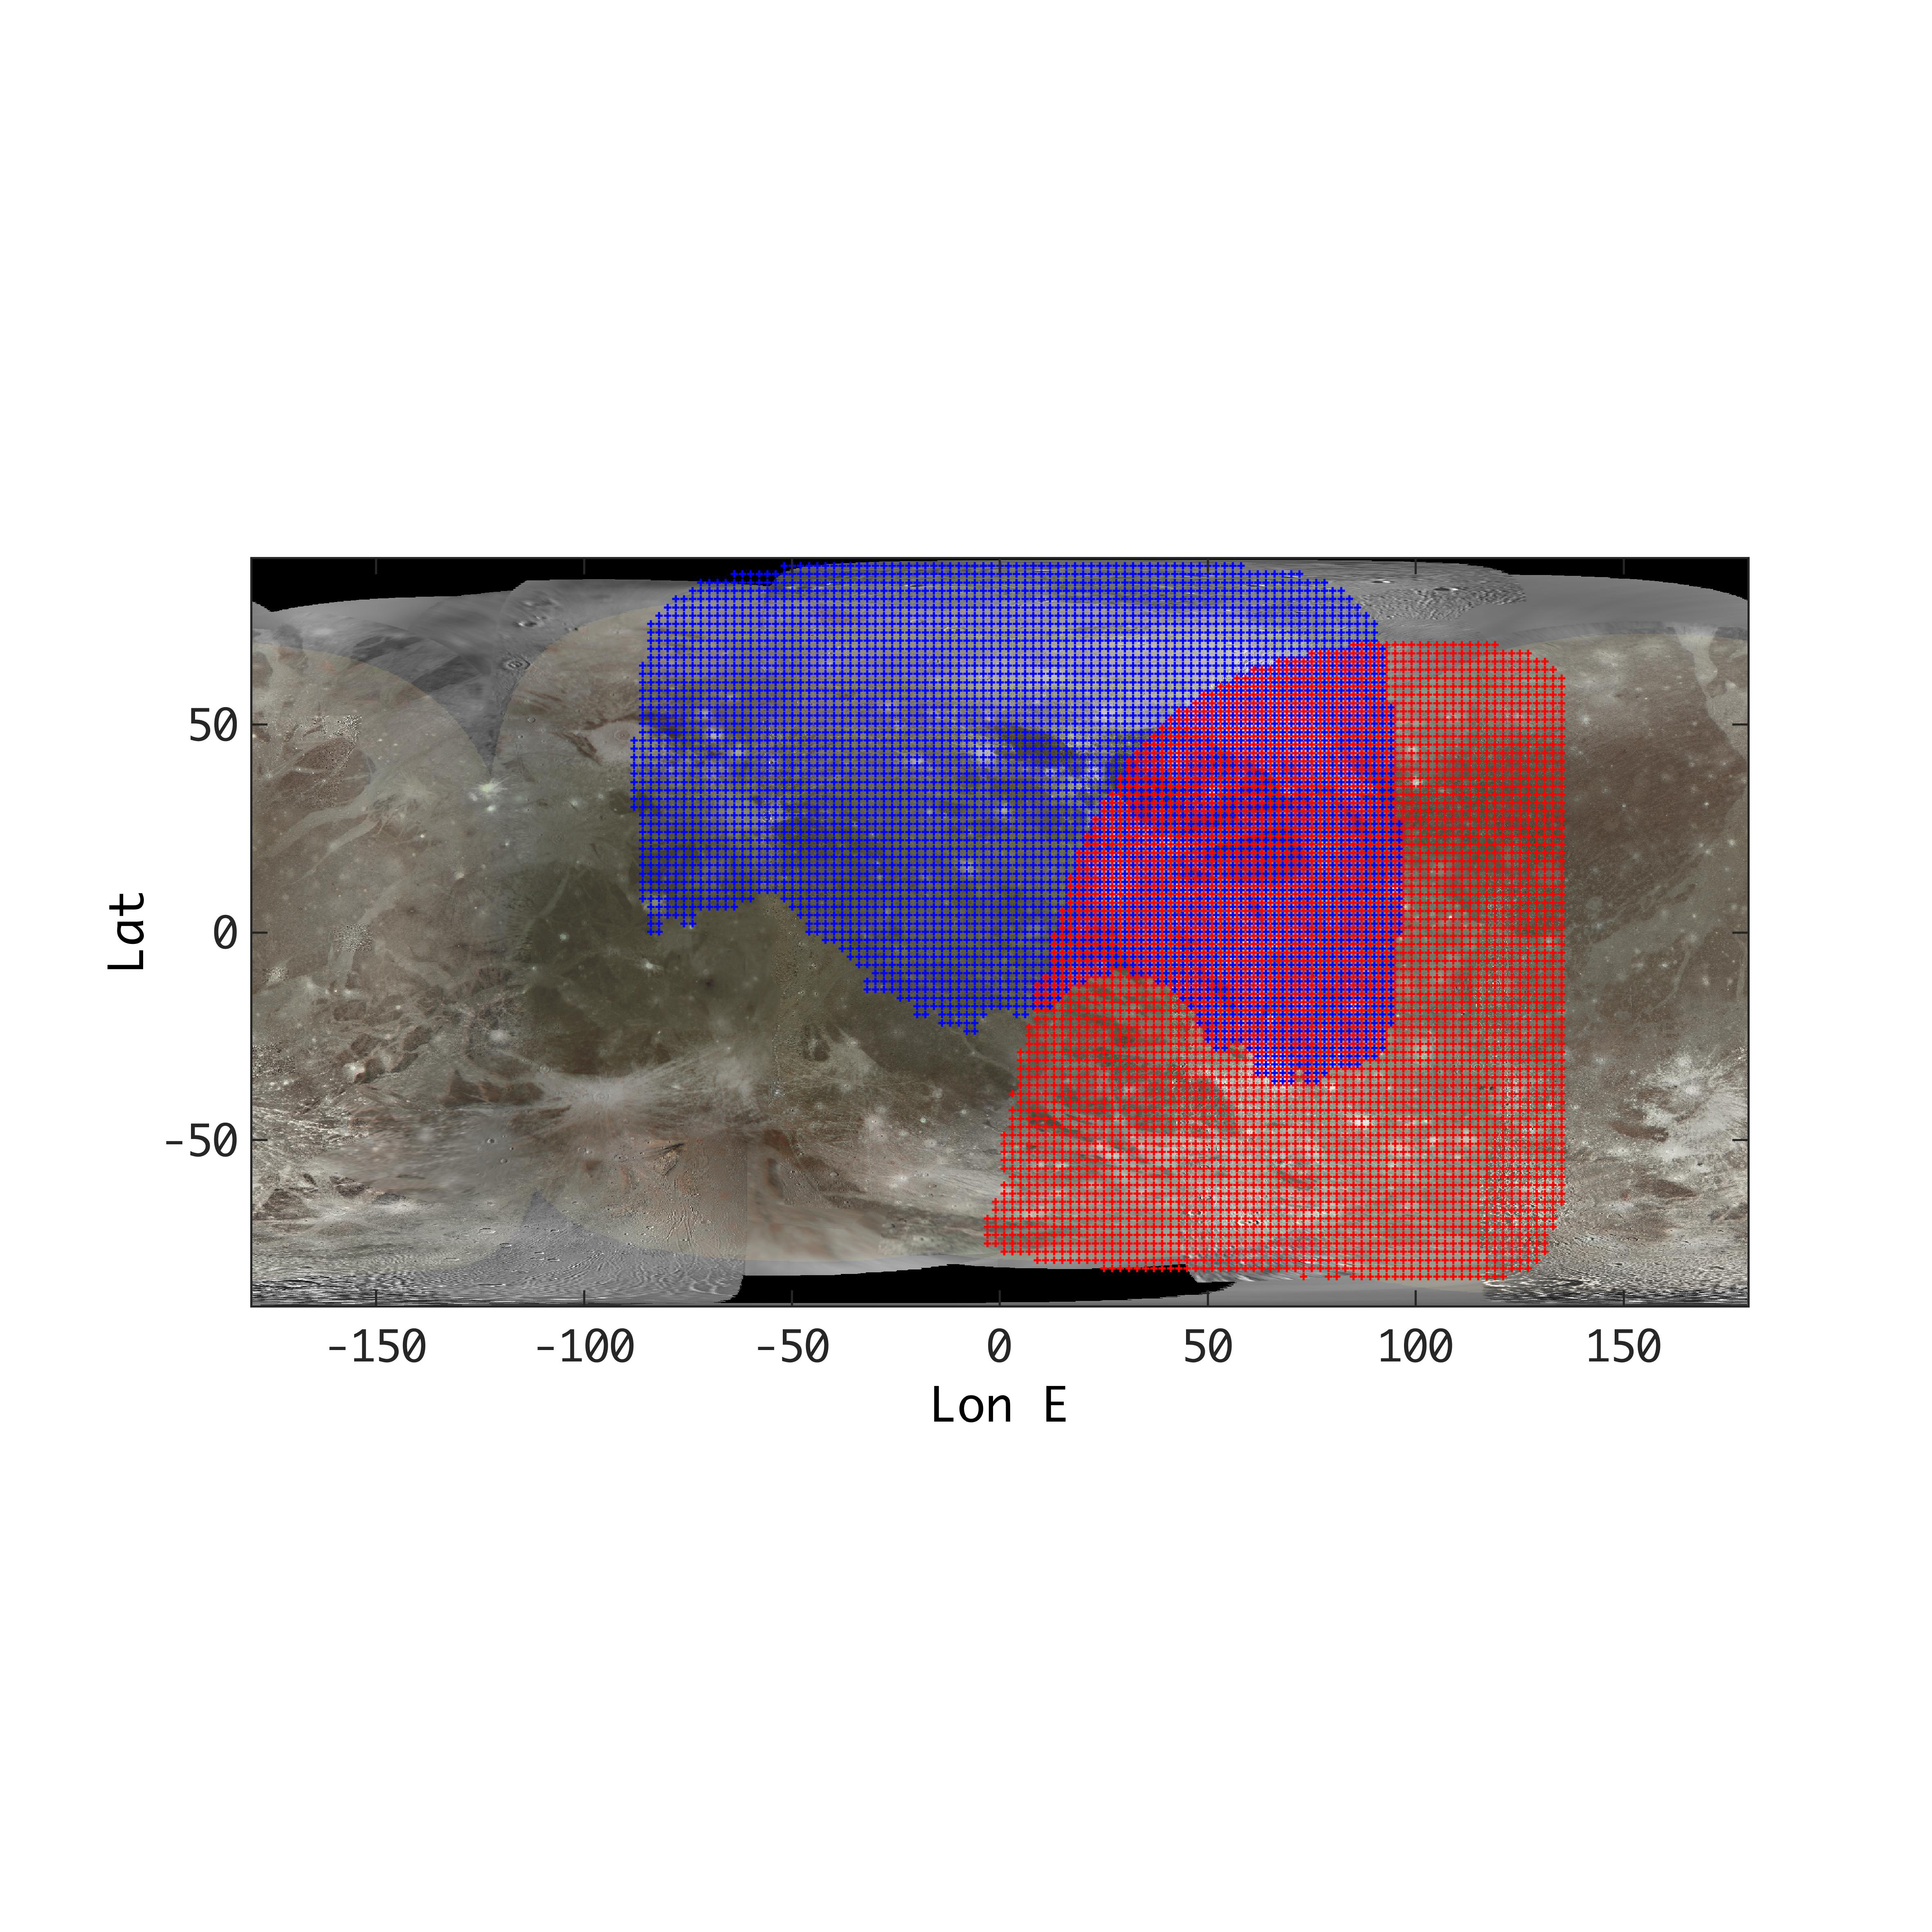

Ganymede Coverage by the JIRAM Instrument Aboard Juno

This annotated map of depicts the areas on the surface of Jupiter’s moon Ganymede that were imaged by the Jovian Infrared Auroral Mapper (JIRAM) instrument aboard NASA’s Juno spacecraft during two close approaches of the moon.

The region shaded in blue depicts the area JIRAM covered as Juno flew past at a distance of 62,000 miles (100,000 kilometers) on Dec. 26, 2019. The infrared camera took 40 images during the encounter. The region shaded in red illustrates JIRAM coverage during the July 20, 2021, flyby, when Juno came within 31,000 miles (50,000 kilometers) of Ganymede’s surface and JIRAM took 14 infrared images.

The different observational geometry of the flybys provided an opportunity to see the north polar region for the first time as well as compare the diversity in composition between Ganymede’s low and high latitudes.

JIRAM “sees” in infrared light not visible to the human eye, providing information on Ganymede’s icy shell and the composition of the ocean of liquid water beneath. It was designed to capture the infrared light emerging from deep inside Jupiter, probing the weather layer down to 30 to 45 miles (50 to 70 kilometers) below Jupiter’s cloud tops.

Credit: NASA/JPL-Caltech/SwRI/ASI/INAF/JIRAM/USGS